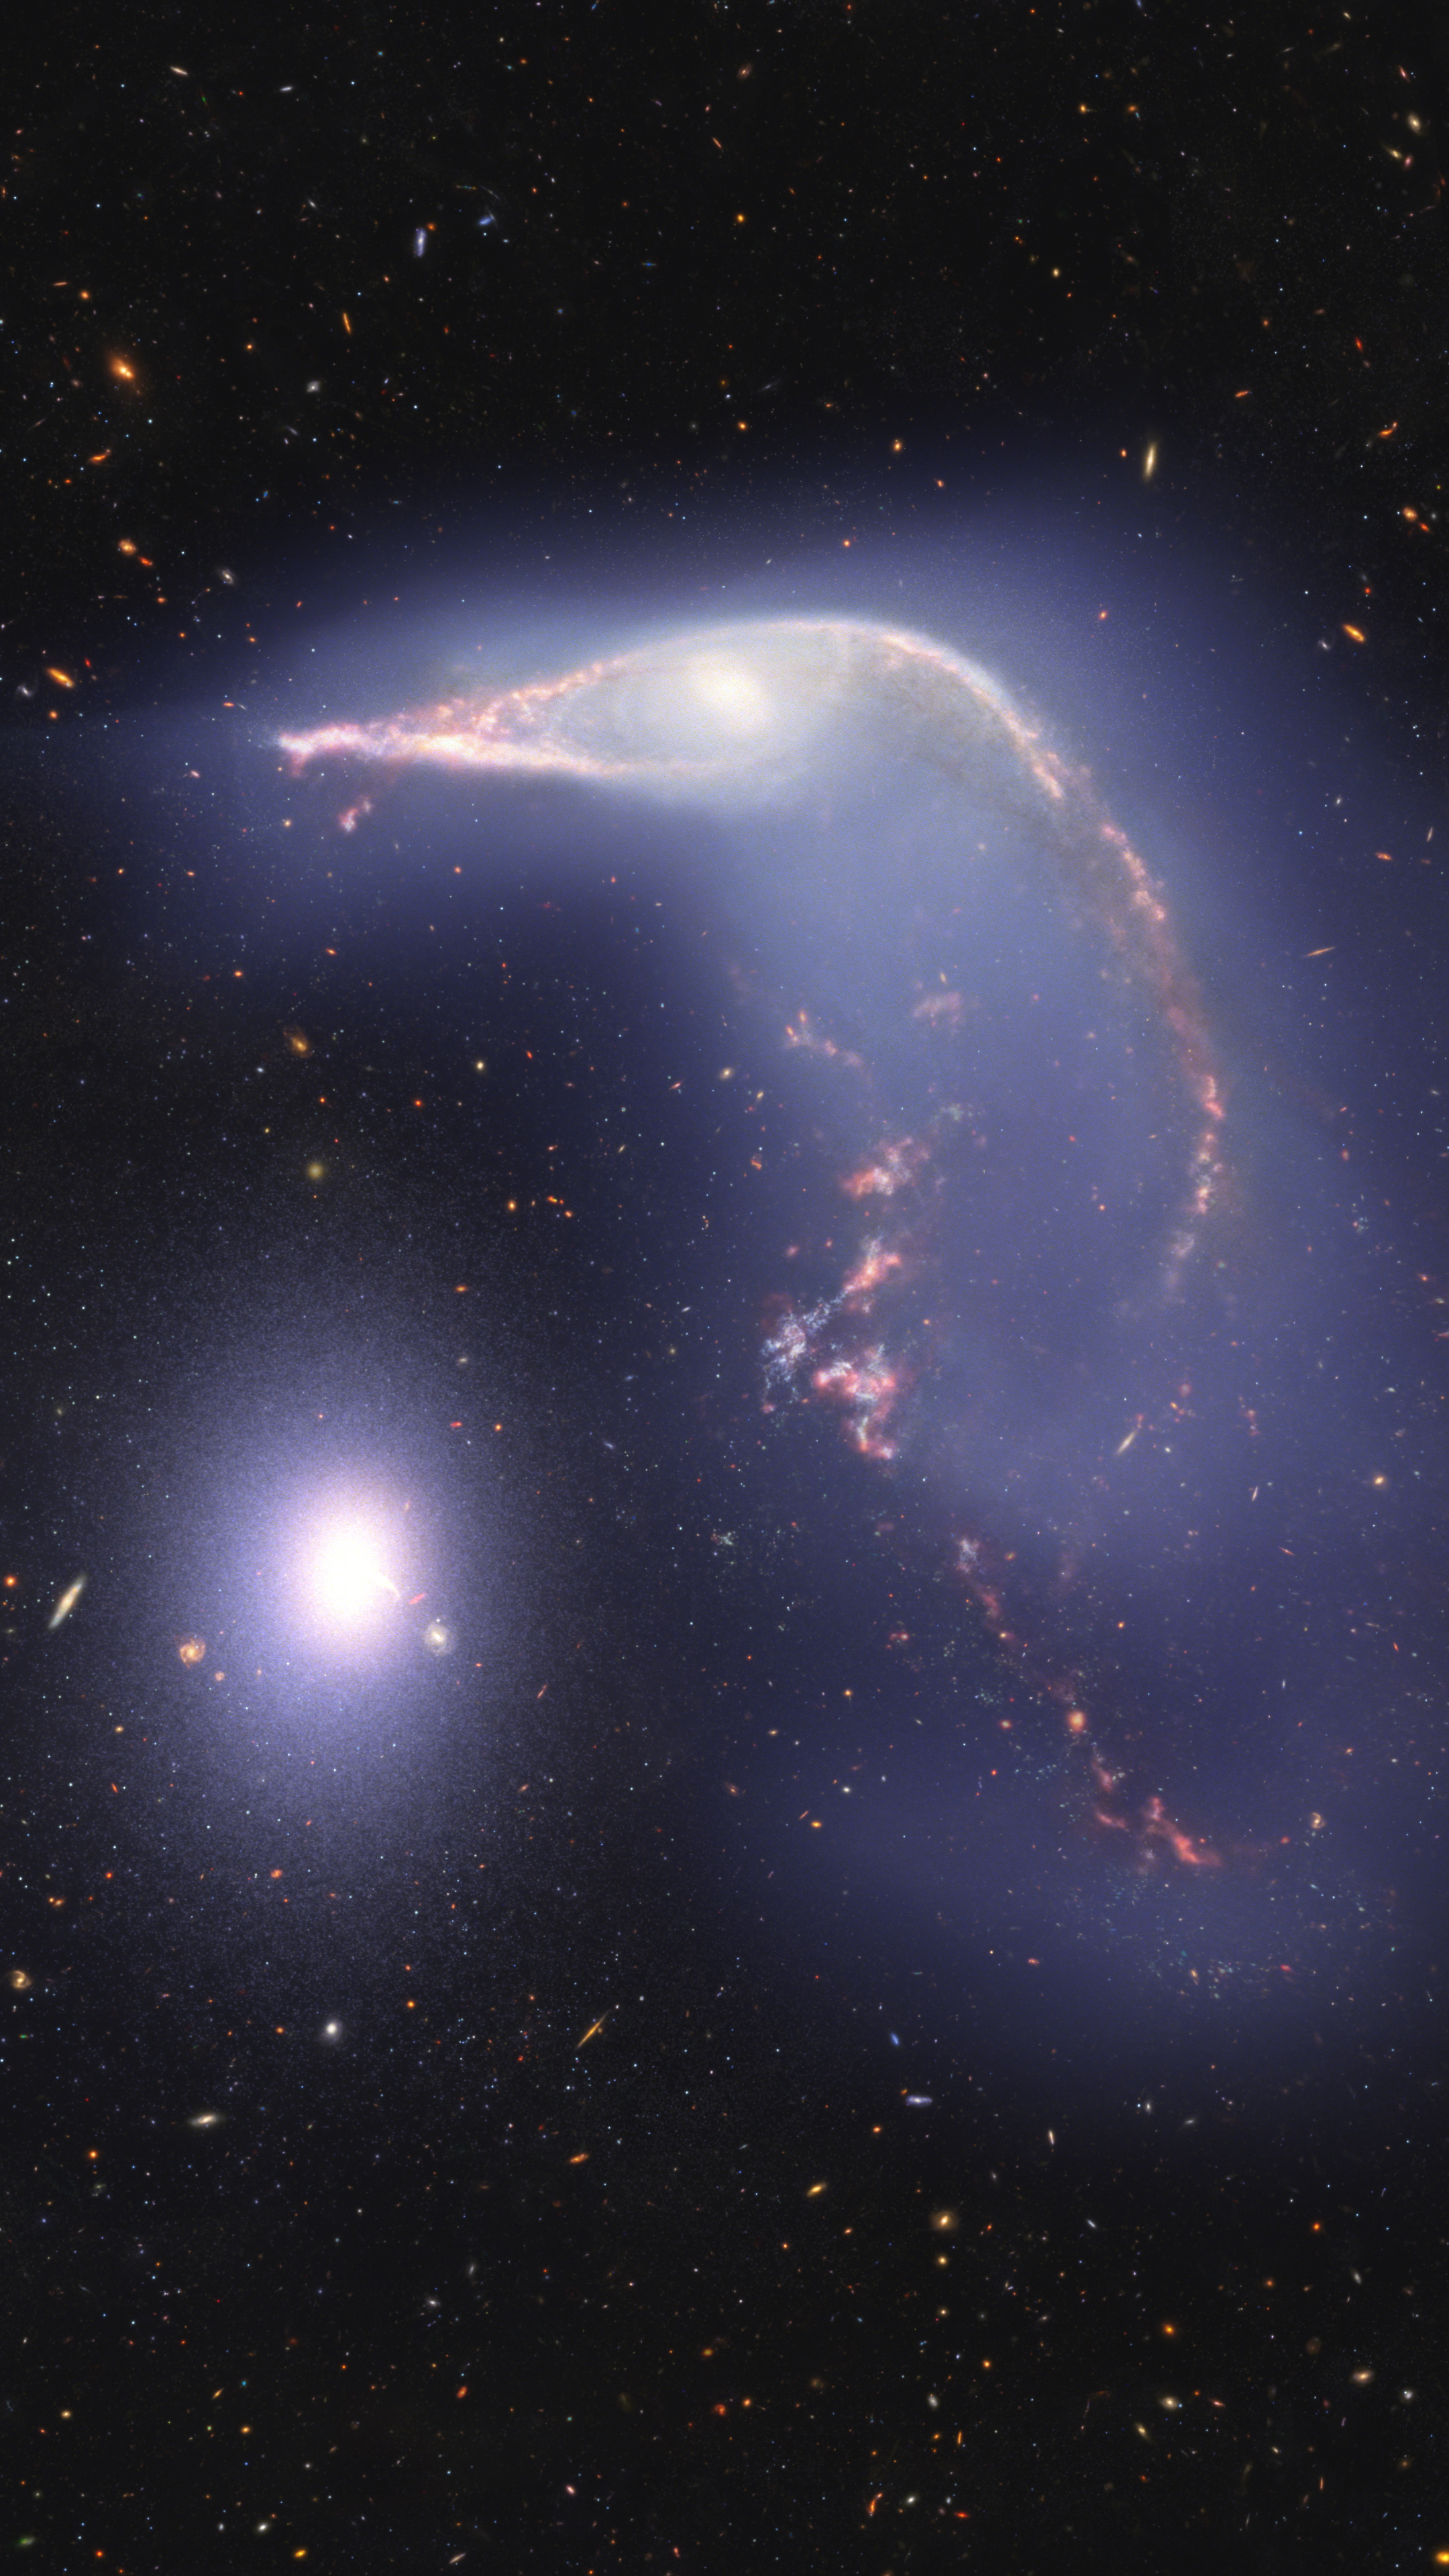

Arp 142 Visualization

This visualization examines the three-dimensional structure of Arp 142, a pair of interacting galaxies nicknamed the Penguin and the Egg, as seen in near-infrared light by the James Webb Space Telescope.

The Penguin, a spiral galaxy cataloged as NGC 2936, has passed by the Egg, an elliptical galaxy cataloged NGC 2937, seen at left.

During this gravitational encounter, the pancake-like shape of the spiral galaxy has become stretched and twisted. The stretched out lower part of the spiral galaxy looks like the body of a penguin, and the galaxy’s central bulge forms its eye. The far side of the Penguin has twisted to extend away from our point of view, producing what looks like a beak.

In contrast, the elliptical galaxy has been slightly elongated, producing the egg-like shape.

Examining these galaxy structures in three dimensions helps us better understand how galaxy encounters develop.

Credit: Visualization: NASA, ESA, CSA, Ralf Crawford (STScI), Joseph DePasquale (STScI), Christian Nieves (STScI), Joseph Olmsted (STScI), Alyssa Pagan (STScI), Frank Summers (STScI), Gregory Bacon (STScI)